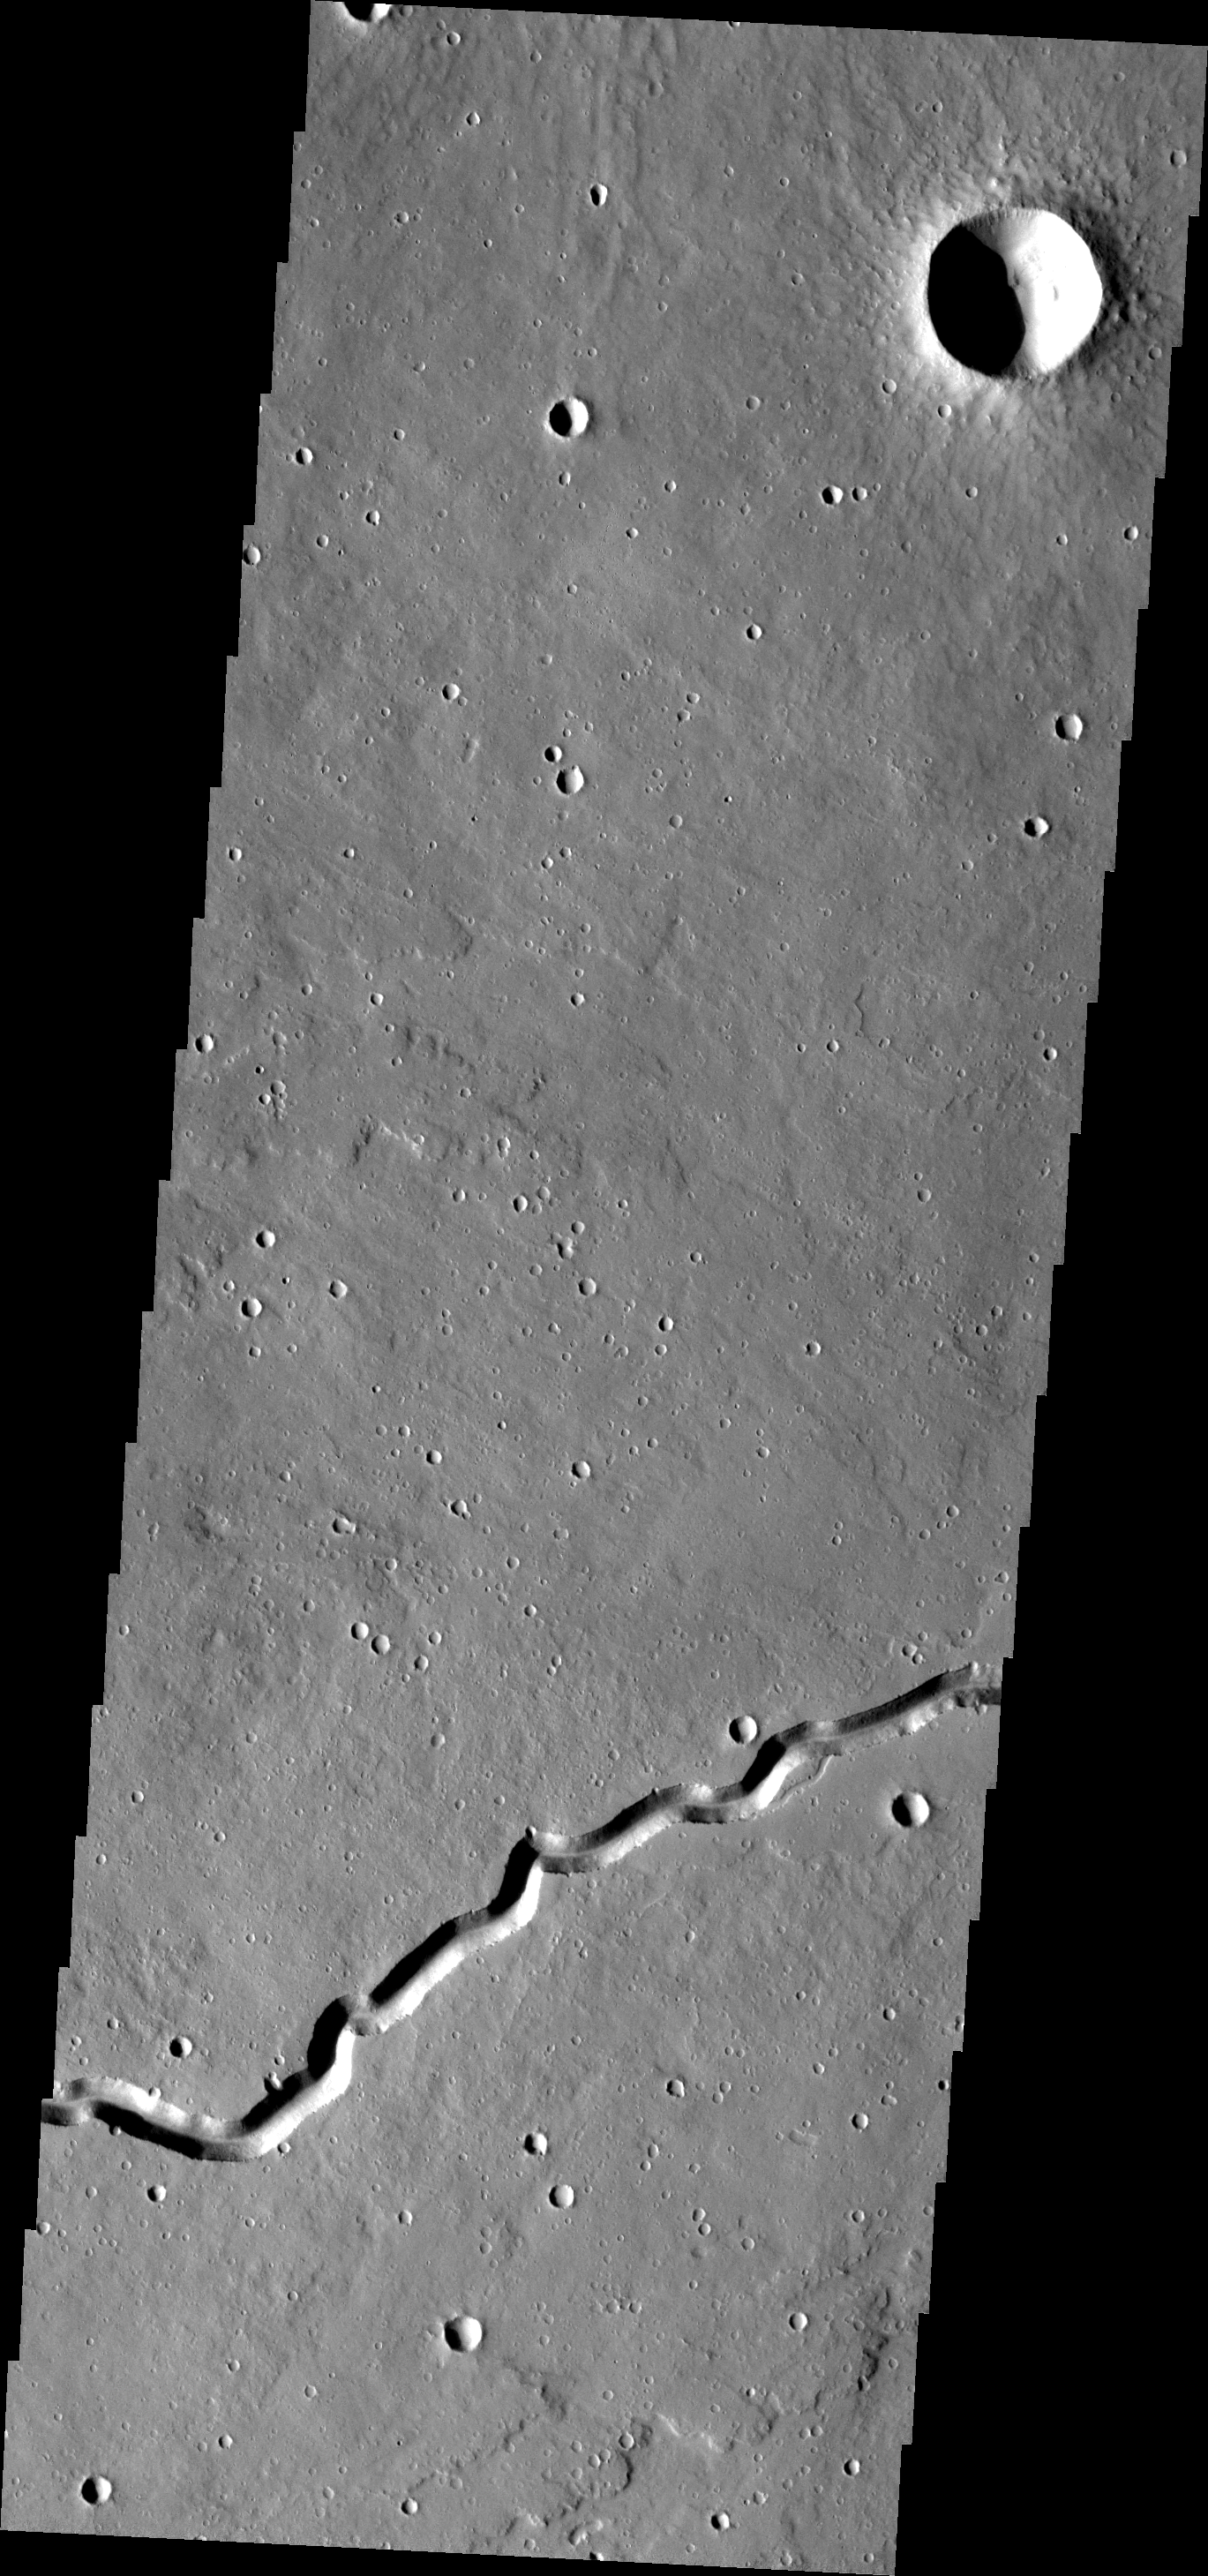

Patapsco Vallis

This simple channel is just one of the many lava channels in the Elysium Volcanic complex.

Image information: VIS instrument. Latitude 23.9N, Longitude 152.3E. 18 meter/pixel resolution.

Please see the THEMIS Data Citation Note for details on crediting THEMIS images.

Note: this THEMIS visual image has not been radiometrically nor geometrically calibrated for this preliminary release. An empirical correction has been performed to remove instrumental effects. A linear shift has been applied in the cross-track and down-track direction to approximate spacecraft and planetary motion. Fully calibrated and geometrically projected images will be released through the Planetary Data System in accordance with Project policies at a later time.

NASA’s Jet Propulsion Laboratory manages the 2001 Mars Odyssey mission for NASA’s Office of Space Science, Washington, D.C. The Thermal Emission Imaging System (THEMIS) was developed by Arizona State University, Tempe, in collaboration with Raytheon Santa Barbara Remote Sensing. The THEMIS investigation is led by Dr. Philip Christensen at Arizona State University. Lockheed Martin Astronautics, Denver, is the prime contractor for the Odyssey project, and developed and built the orbiter. Mission operations are conducted jointly from Lockheed Martin and from JPL, a division of the California Institute of Technology in Pasadena.

Credit: NASA/JPL/ASU